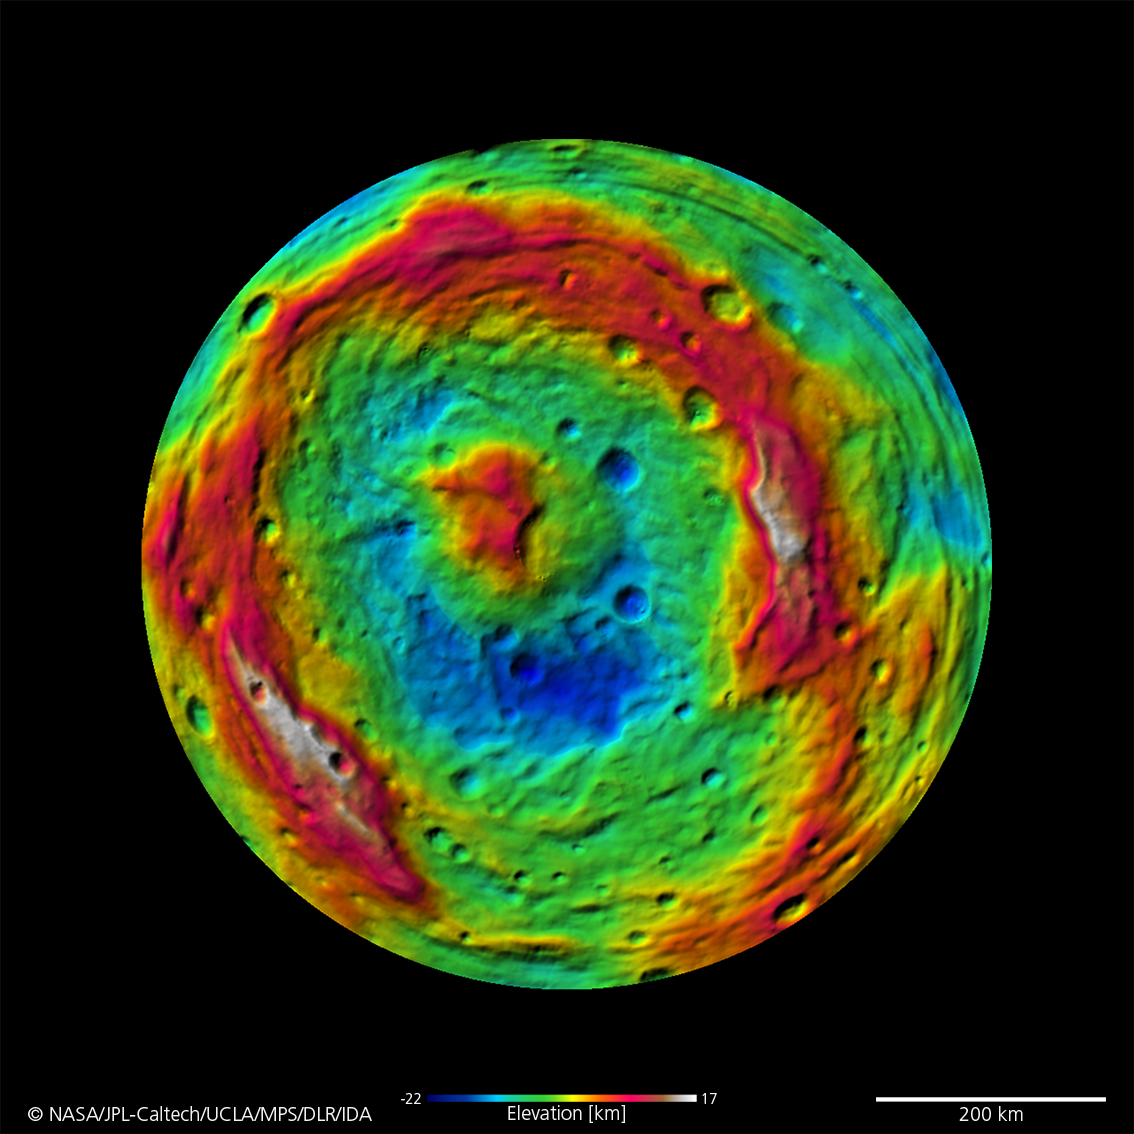

A False-Color Topography of Vesta’s South Pole

This false-color map of the giant asteroid Vesta was created from stereo images obtained by the framing camera aboard NASA’s Dawn spacecraft. The image shows the elevation of surface structures with a horizontal resolution of about 750 meters per pixel.

The terrain model of Vesta’s southern hemisphere shows a big circular structure with a diameter of about 300 miles (500 kilometers), its rim rising above the interior of the structure for more than 9 miles (15 kilometers.) From low-resolution images of the Hubble Space Telescope it was known that a big depression existed at Vesta’s south pole, suggestive of being a big impact basin. Scientists on the Dawn team are still investigating the processes that formed this structure.

The Dawn mission to Vesta and Ceres is managed by NASA’s Jet Propulsion Laboratory, a division of the California Institute of Technology in Pasadena, for NASA’s Science Mission Directorate, Washington. UCLA is responsible for overall Dawn mission science. The Dawn framing cameras were developed and built under the leadership of the Max Planck Institute for Solar System Research, Katlenburg-Lindau, Germany, with significant contributions by DLR German Aerospace Center, Institute of Planetary Research, Berlin, and in coordination with the Institute of Computer and Communication Network Engineering, Braunschweig. The Framing Camera project is funded by the Max Planck Society, DLR, and NASA/JPL.

Credit: NASA/JPL-Caltech/UCLA/MPS/DLR/IDA